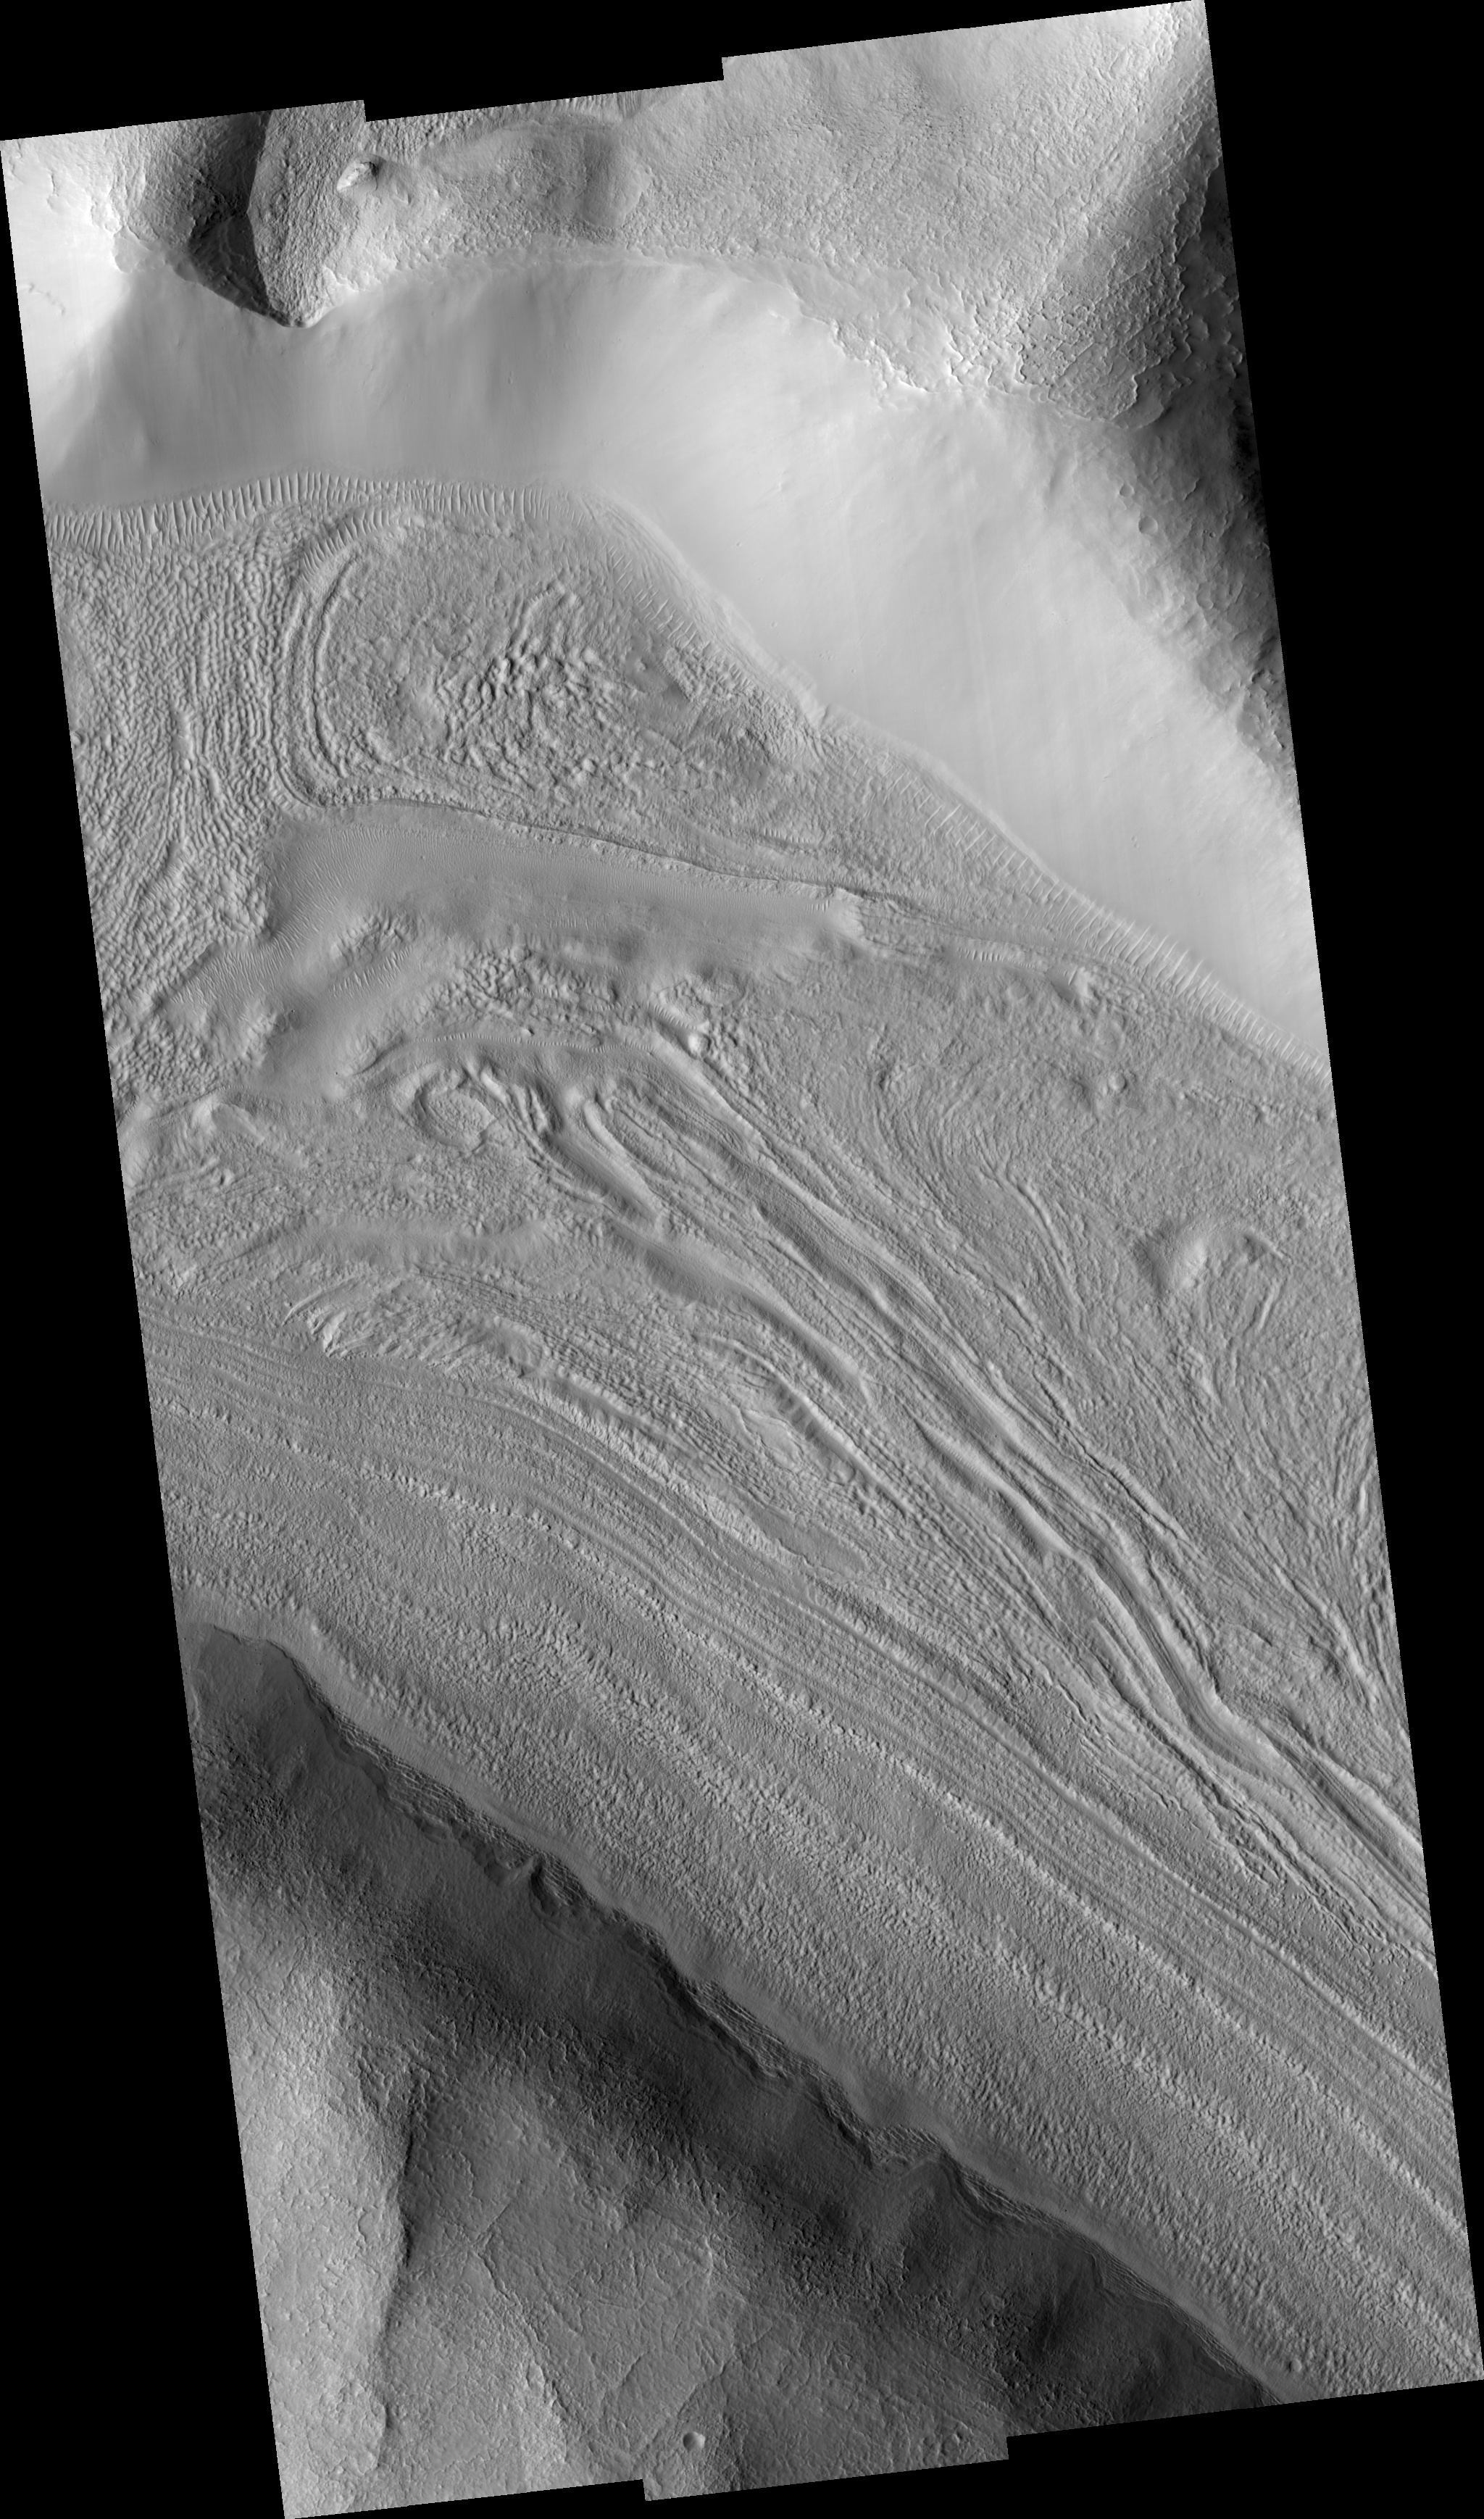

Fretted Terrain Valley in Coloe Fossae Region

Figure 1

The image in figure 1 shows lineated valley fill in one of a series of enclosed, intersecting troughs known as Coloe (Choloe) Fossae. Lineated valley fill consists of rows of material in valley centers that are parallel to the valley walls. It is probably made of ice-rich material and boulders that are left behind when the ice-rich material sublimates. Very distinct rows can be seen near the south (bottom) wall of the valley. Lineated valley fill is thought to result from mass wasting (downslope movement) of ice-rich material from valley walls towards their centers. It is commonly found in valleys near the crustal dichotomy that separates the two hemispheres of Mars. The valley shown here joins four other valleys with lineated fill near the top left corner of this image. Their juncture is a topographic low, suggesting that the lineated valley fill from the different valleys may be flowing or creeping towards the low area (movement towards the upper left of the image). The valley walls appear smooth at first glance but are seen to be speckled with small craters several meters in diameter at HiRISE resolution (see contrast-enhanced subimage). This indicates that at least some of the wall material has been stable to mass wasting for some period of time. Also seen on the valley wall are elongated features shaped like teardrops. These are most likely slightly older craters that have been degraded due to potentially recent downhill creep. It is unknown whether the valley walls are shedding material today. The subimage is approximately 140 x 400 m (450 x 1280 ft).

Image PSP_001372_2160 was taken by the High Resolution Imaging Science Experiment (HiRISE) camera onboard the Mars Reconnaissance Orbiter spacecraft on November 11, 2006. The complete image is centered at 35.5 degrees latitude, 56.8 degrees East longitude. The range to the target site was 290.3 km (181.4 miles). At this distance the image scale ranges from 58.1 cm/pixel (with 2 x 2 binning) to 116.2 cm/pixel (with 4 x 4 binning). This image has been map-projected to 50 cm/pixel and north is up. The image was taken at a local Mars time of 3:23 PM and the scene is illuminated from the west with a solar incidence angle of 48 degrees, thus the sun was about 42 degrees above the horizon. At a solar longitude of 133.8 degrees, the season on Mars is Northern Summer.

NASA’s Jet Propulsion Laboratory, a division of the California Institute of Technology in Pasadena, manages the Mars Reconnaissance Orbiter for NASA’s Science Mission Directorate, Washington. Lockheed Martin Space Systems, Denver, is the prime contractor for the project and built the spacecraft. The High Resolution Imaging Science Experiment is operated by the University of Arizona, Tucson, and the instrument was built by Ball Aerospace and Technology Corp., Boulder, Colo.

Credit: NASA/JPL/Univ. of Arizona